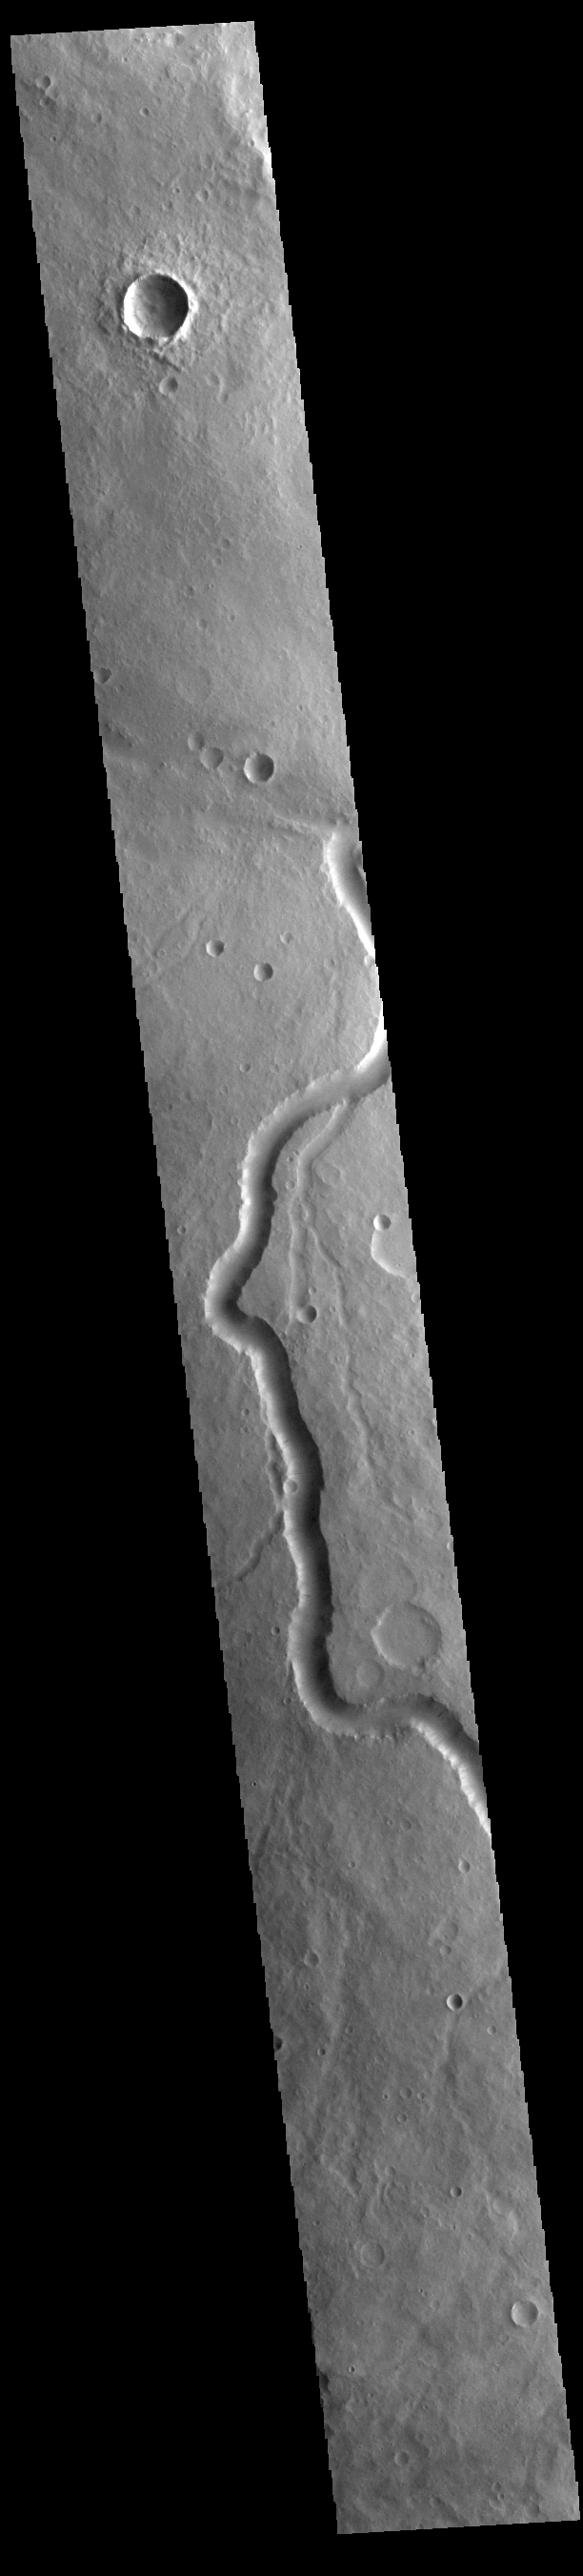

Scamander Vallis

Today’s VIS image shows a section of Scamander Vallis. Scamander Vallis is located in northern Terra Sabaea. The channel is 269km (167 miles) long.

Credit: NASA/JPL-Caltech/ASU